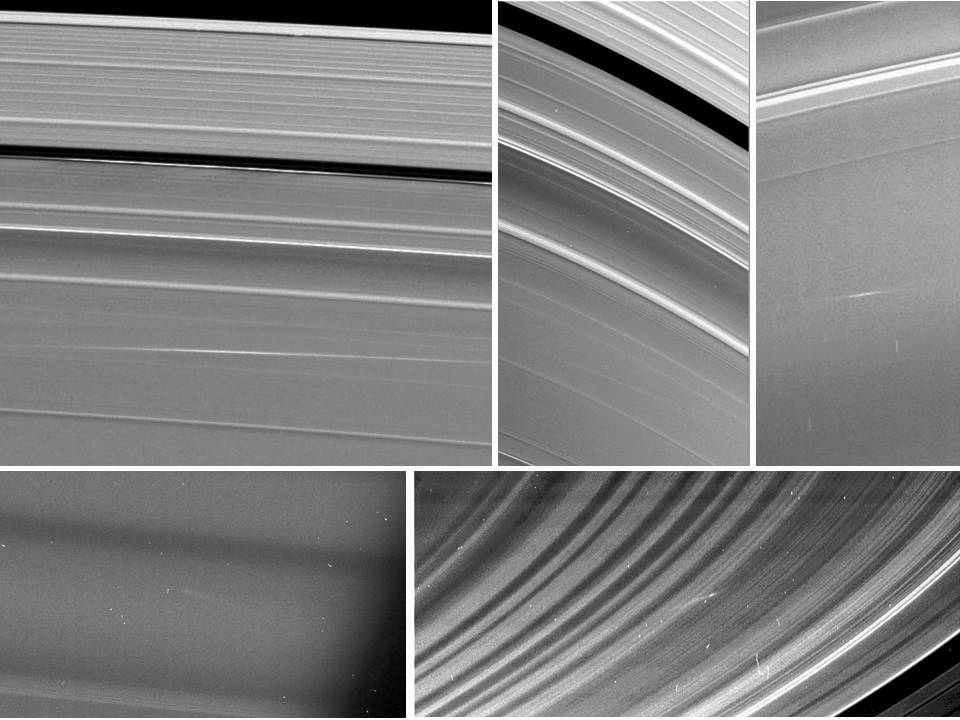

Meteors Meet Saturn’s Rings

Five images of Saturn’s rings, taken by NASA’s Cassini spacecraft between 2009 and 2012, show clouds of material ejected from impacts of small objects into the rings. Clockwise from top left are two views of one cloud in the A ring, taken 24.5 hours apart, a cloud in the C ring, one in the B ring, and another in the C ring. Arrows in the annotated version point to the cloud structures, which spread out at visibly different angles than the surrounding ring features.

The clouds of ejected material were visible because of the angle sunlight was hitting the Saturn system and the position of the spacecraft. The first four images were taken near the time of Saturn equinox, when sunlight strikes the rings at very shallow angles, nearly directly edge-on. During Saturn equinox, which occurs only every 14.5 Earth years, the ejecta clouds were caught in sunlight because they were elevated out of the ring plane. The last image was taken in 2012 at a very high-phase angle, which is the sun-Saturn-spacecraft angle. This geometry enabled Cassini to see the clouds of dust-sized particles in the same way that dust on a surface is easier to see when the viewer is looking toward a light source.

The angle that the clouds are canted gives the time elapsed since the cloud was formed (see PIA14941). The A ring cloud formed 24 hours before its first apparition in the top left box; it formed 48.5 hours before the top middle image. The other three clouds were approximately 13 hours, four hours, and one hour old (respectively) at the times they were seen. See PIA11674 for more information on ring impacts.

The Cassini-Huygens mission is a cooperative project of NASA, the European Space Agency and the Italian Space Agency. The Jet Propulsion Laboratory, a division of the California Institute of Technology in Pasadena, manages the mission for NASA’s Science Mission Directorate, Washington, D.C. The Cassini orbiter and its two onboard cameras were designed, developed and assembled at JPL. The imaging operations center is based at the Space Science Institute in Boulder, Colo.

Credit: NASA/JPL-Caltech/Space Science Institute/Cornell